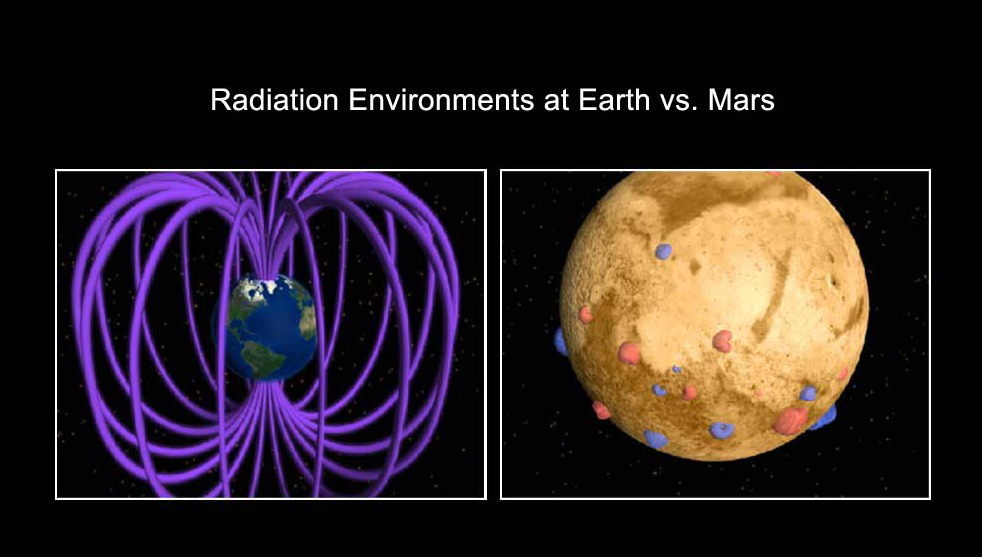

Earth and Martian Magnetic Fields (Artist Concept)

This is an artist’s concept comparing the present day magnetic fields on Earth and Mars. Earth’s magnetic field is generated by an active dynamo — a hot core of molten metal. The magnetic field surrounds Earth and is considered global (left image). The various Martian magnetic fields do not encompass the entire planet and are local (right image). The Martian dynamo is extinct, and its magnetic fields are “fossil” remnants of its ancient, global magnetic field.

Credit: NASA/GSFC